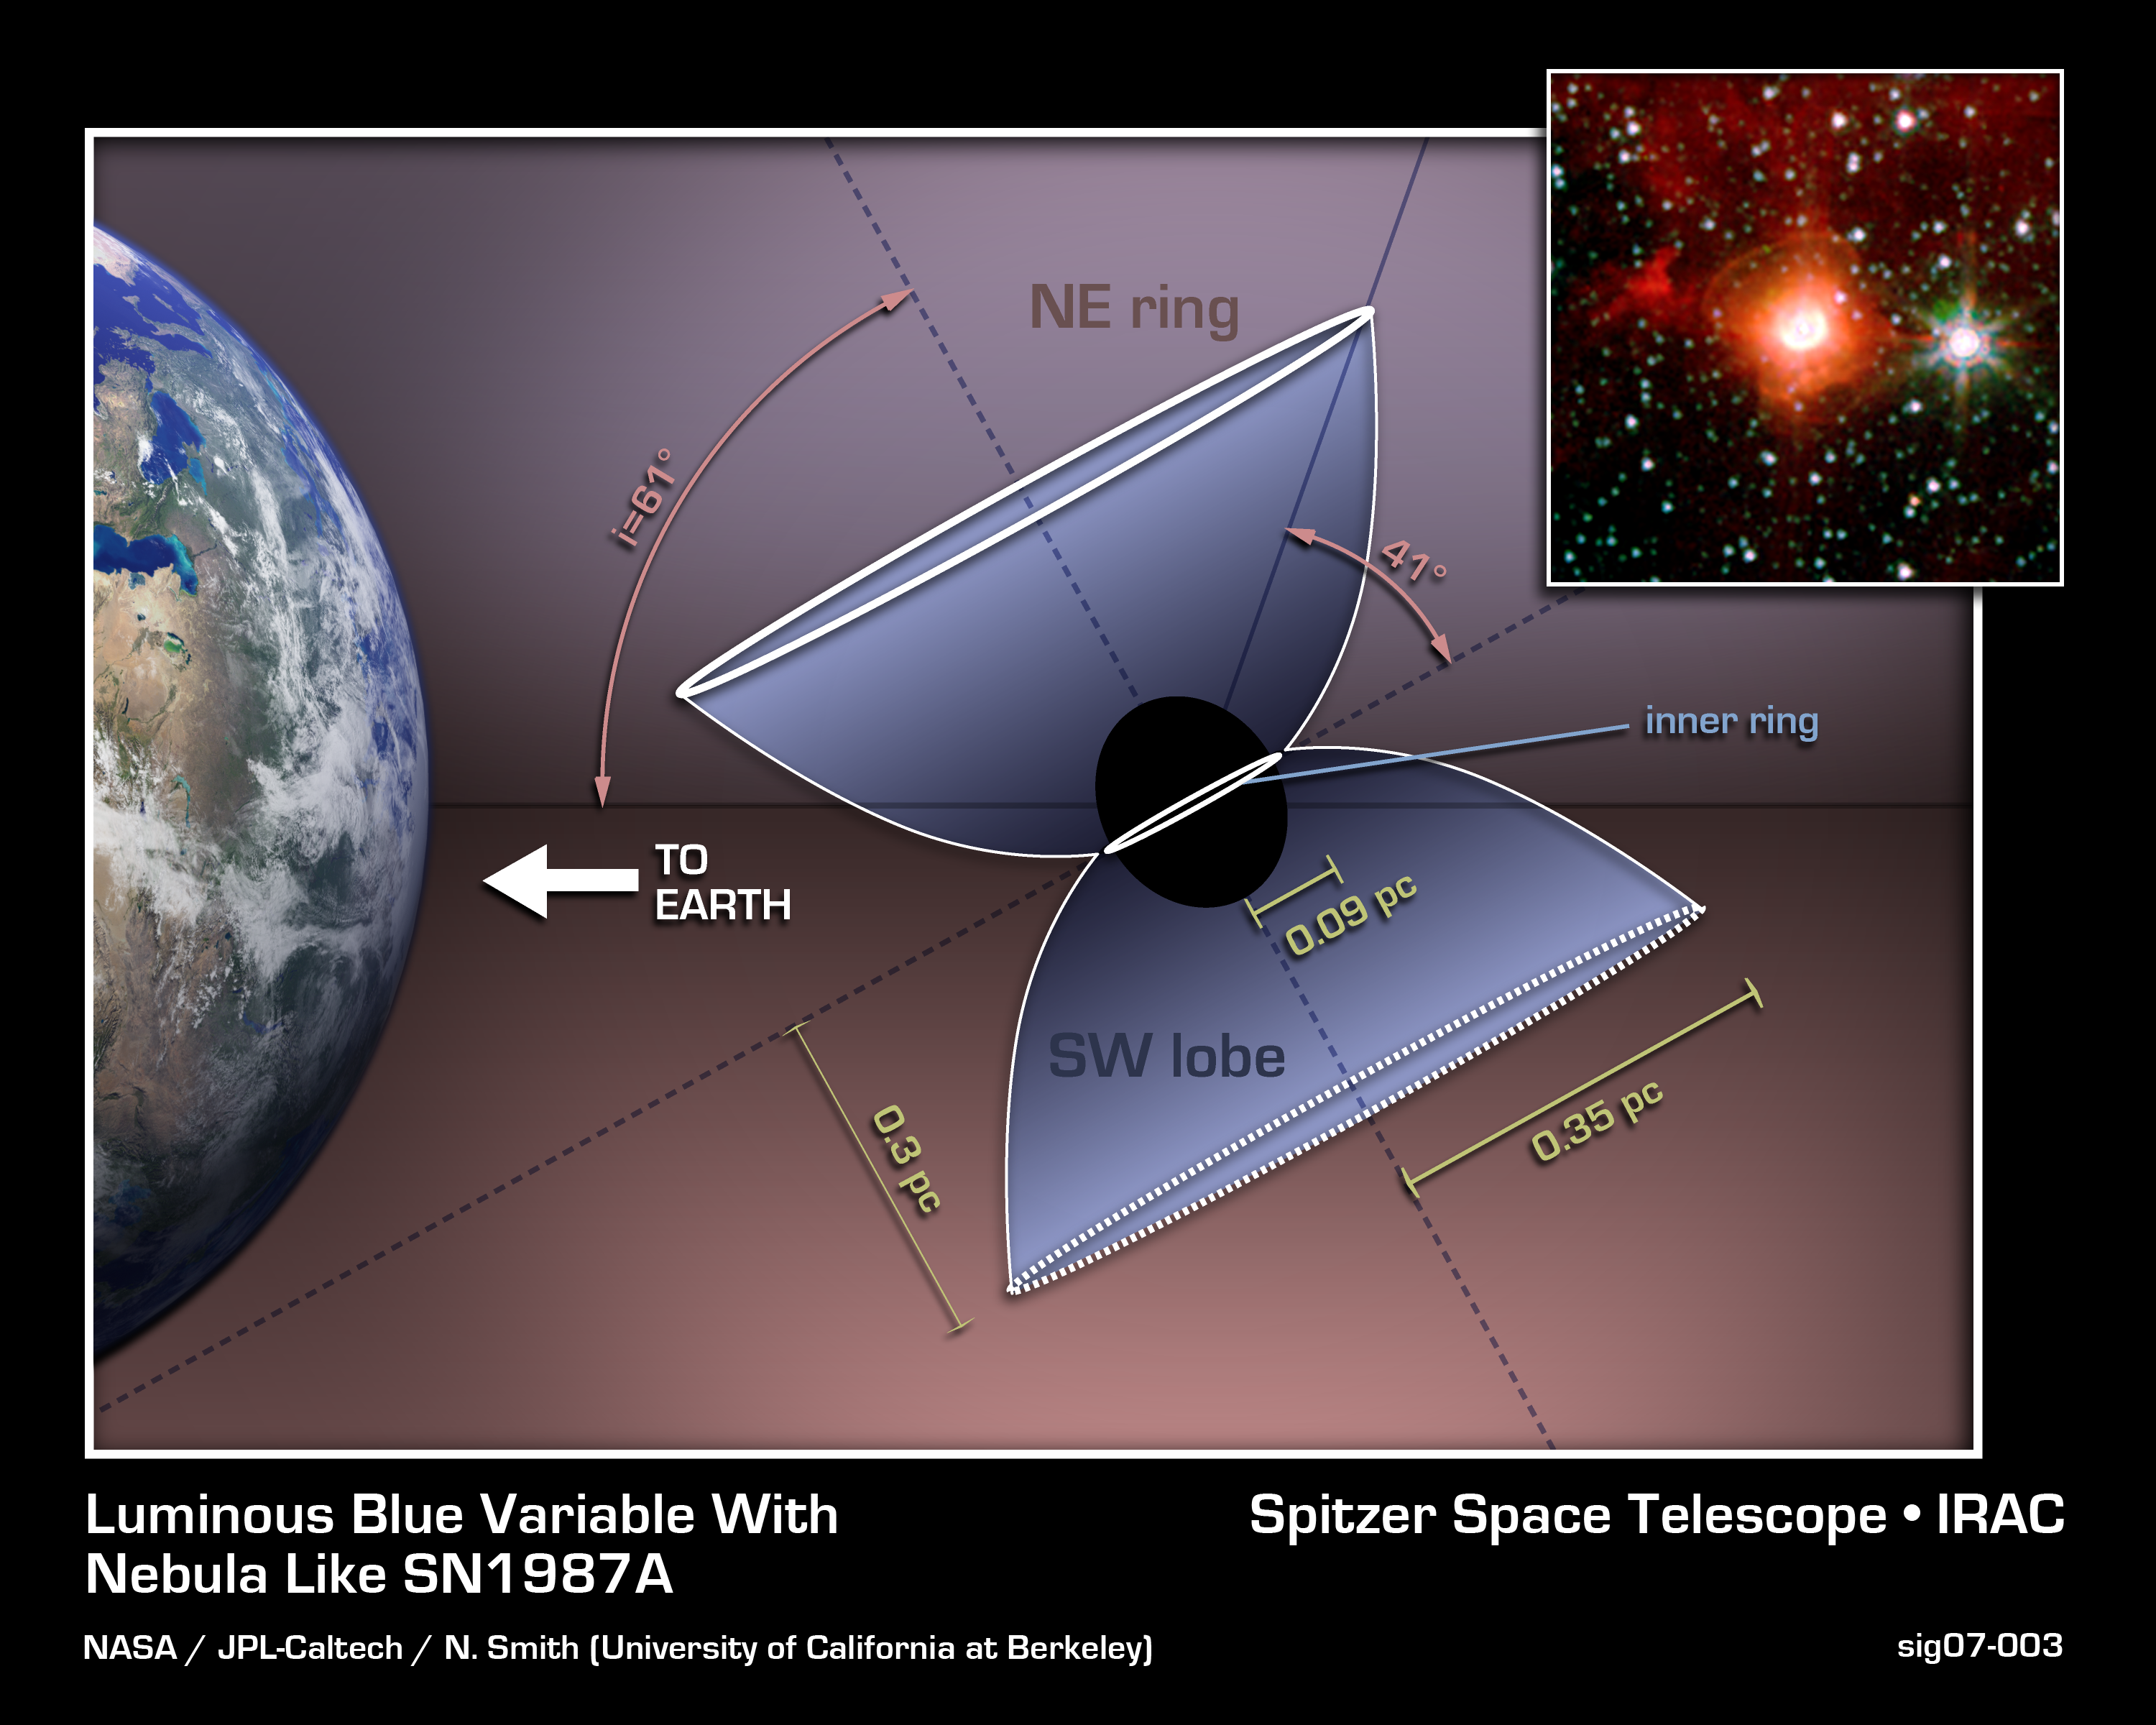

Luminous Blue Variable HD 168625: Destined To Be a Supernova?

A Luminous Blue Variable star (inset) in our galaxy, named HD168625, surrounded by a bipolar nebula that is similar to the one around SN1987A. SN1987A was a supernova in the Large Magellanic Cloud that was first seen on Earth in 1987, and was the nearest supernova detected in about 400 years.

The diagram explains the bipolar nebula around HD168625, which has a geometry that makes it a near twin of the famous nebula around SN1987A. Rings near the equator are sometimes seen around stars that shed mass from their surfaces, but the larger rings above the poles are very rare. Tipped toward Earth and illuminated by the star, the rings look like ellipses in images taken with NASA's Spitzer Space Telescope.

The image was taken in 2004 by the Infrared Array Camera (IRAC) on NASA's Spitzer Space Telescope at wavelengths between 3.6 and 8 microns. The massive star at the center, which lies within the constellation Sagittarius, is about 7,200 light-years from Earth.

Credit: NASA/JPL-Caltech/N. Smith (UC Berkeley)